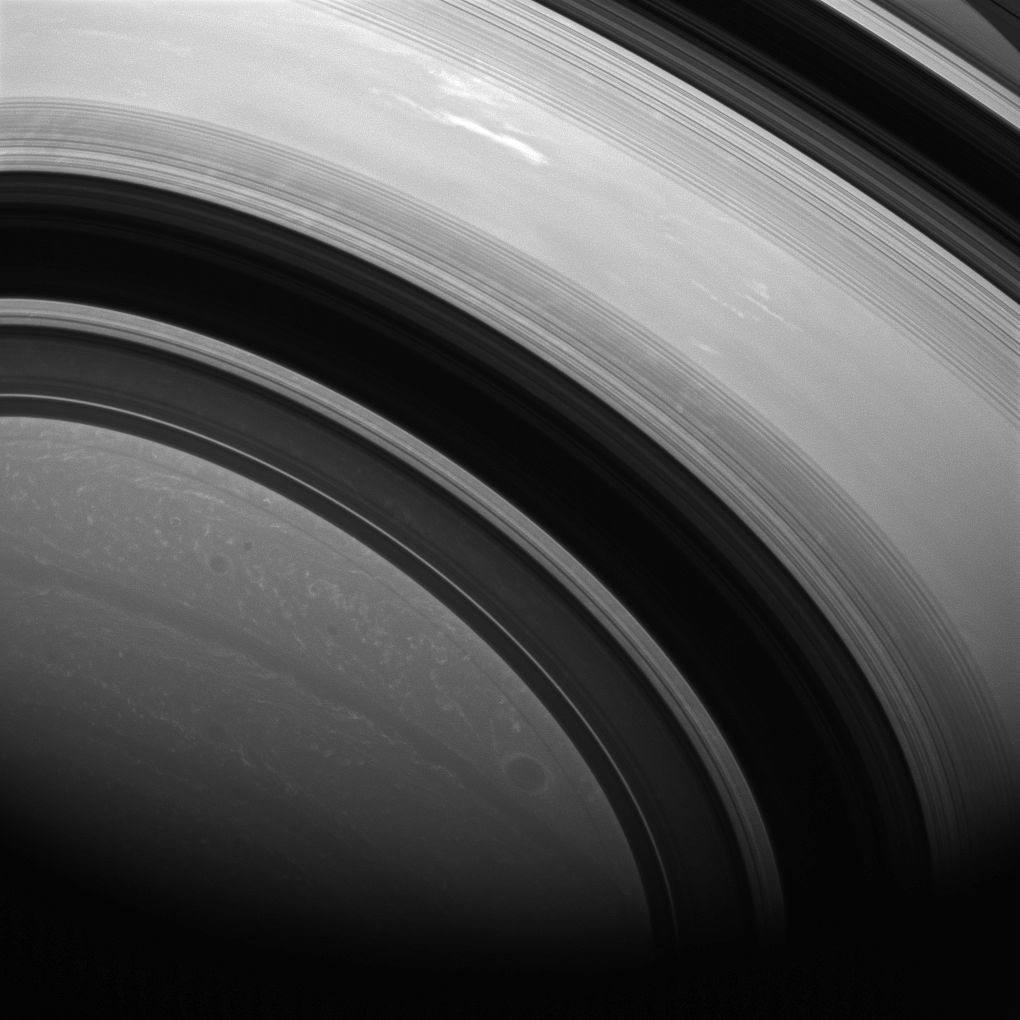

Halfway to Southern Winter

The shadows of Saturn’s rings edge ever farther southward as Saturn creeps towards southern winter (or northern summer). Saturn is now almost exactly halfway between its equinox (August 2009) and southern winter solstice (in May 2017).

At equinox, the rings’ shadows appeared as a thin line at Saturn’s equator. See PIA11667.

This view is centered on an area at 22 degrees south latitude on Saturn. The image was taken with the Cassini spacecraft wide-angle camera on May 6, 2013 using a spectral filter sensitive to wavelengths of near-infrared light centered at 752 nanometers.

The view was acquired at a distance of approximately 813,000 miles (1.3 million kilometers) from Saturn. Image scale is 48 miles (78 kilometers) per pixel.

The Cassini-Huygens mission is a cooperative project of NASA, the European Space Agency and the Italian Space Agency. The Jet Propulsion Laboratory, a division of the California Institute of Technology in Pasadena, manages the mission for NASA’s Science Mission Directorate, Washington, D.C. The Cassini orbiter and its two onboard cameras were designed, developed and assembled at JPL. The imaging operations center is based at the Space Science Institute in Boulder, Colo.

Credit: NASA/JPL-Caltech/Space Science Institute